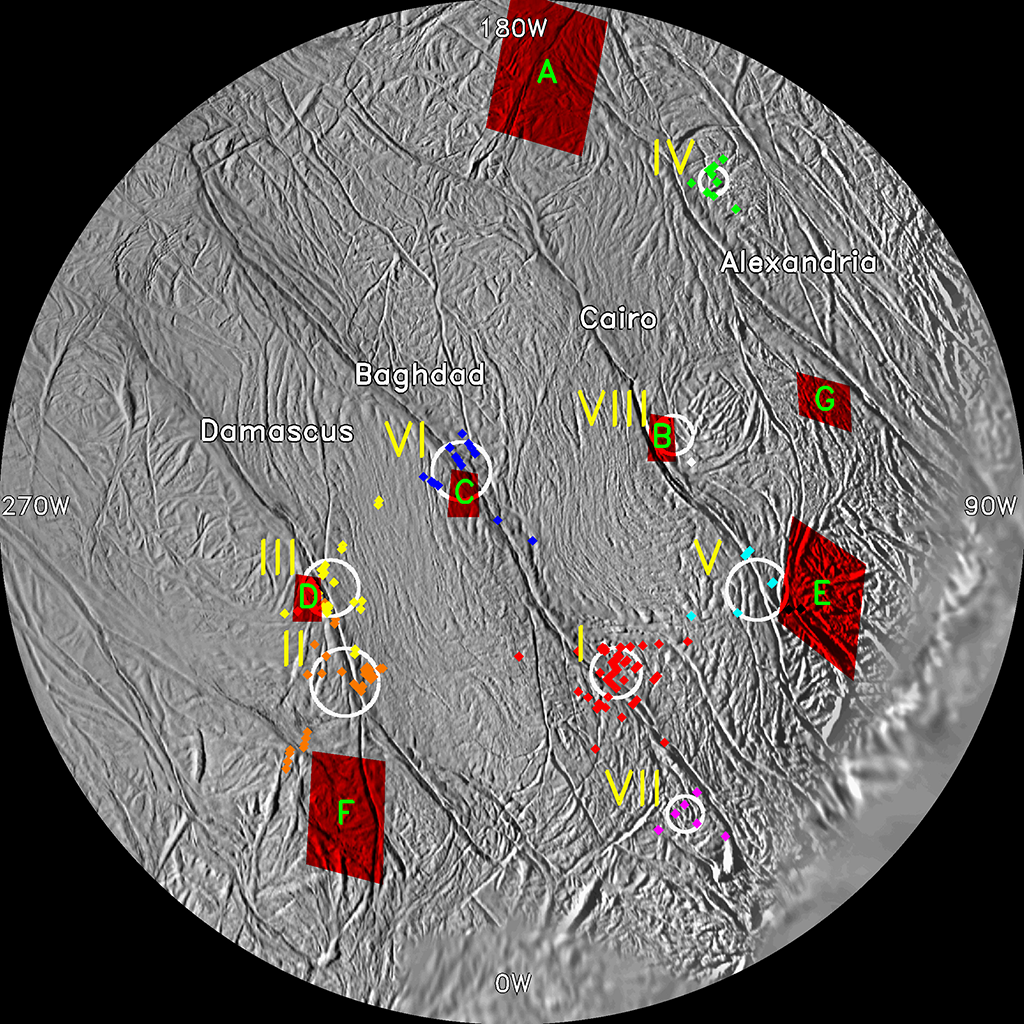

Enceladus Jet Sources

This map of the south polar region of Saturn’s moon Enceladus shows the correlation between jet sources identified in Cassini imaging data and hot spots on the surface located by the composite infrared spectrometer instrument.

To identify jet source locations on the surface, imaging scientists carefully measured the locations and orientations of individual jets observed along the moon’s limb in Cassini images taken from multiple viewing angles (see PIA08386). For each jet measurement, the researchers then computed a curve, or ground track, on the surface of Enceladus along which that jet might lie. The ground tracks from all of the measurements made in the various images produced many intersections on this map. By considering the jet directions at every possible intersection, the researchers isolated eight clusters of ground track intersections as jet sources.

The eight identified jet source locations are labeled with yellow roman numerals. Composite infrared spectrometer hot spots are red boxes labeled with green capital letters. The line-of-sight intersections indicating the measurements of each source in individual images are shown as colored diamonds. White circles indicate the uncertainty in the locations of those sets of intersections.

The map is a polar stereographic projection of Cassini imaging data. The four tiger stripe fractures, or sulci, are labeled here. The south pole is dead center on the map. Key longitudes are also labeled around the perimeter of the map.

The Cassini-Huygens mission is a cooperative project of NASA, the European Space Agency and the Italian Space Agency. The Jet Propulsion Laboratory, a division of the California Institute of Technology in Pasadena, manages the mission for NASA’s Science Mission Directorate, Washington, D.C. The Cassini orbiter and its two onboard cameras were designed, developed and assembled at JPL. The imaging operations center is based at the Space Science Institute in Boulder, Colo.

Credit: NASA/JPL/Space Science Institute